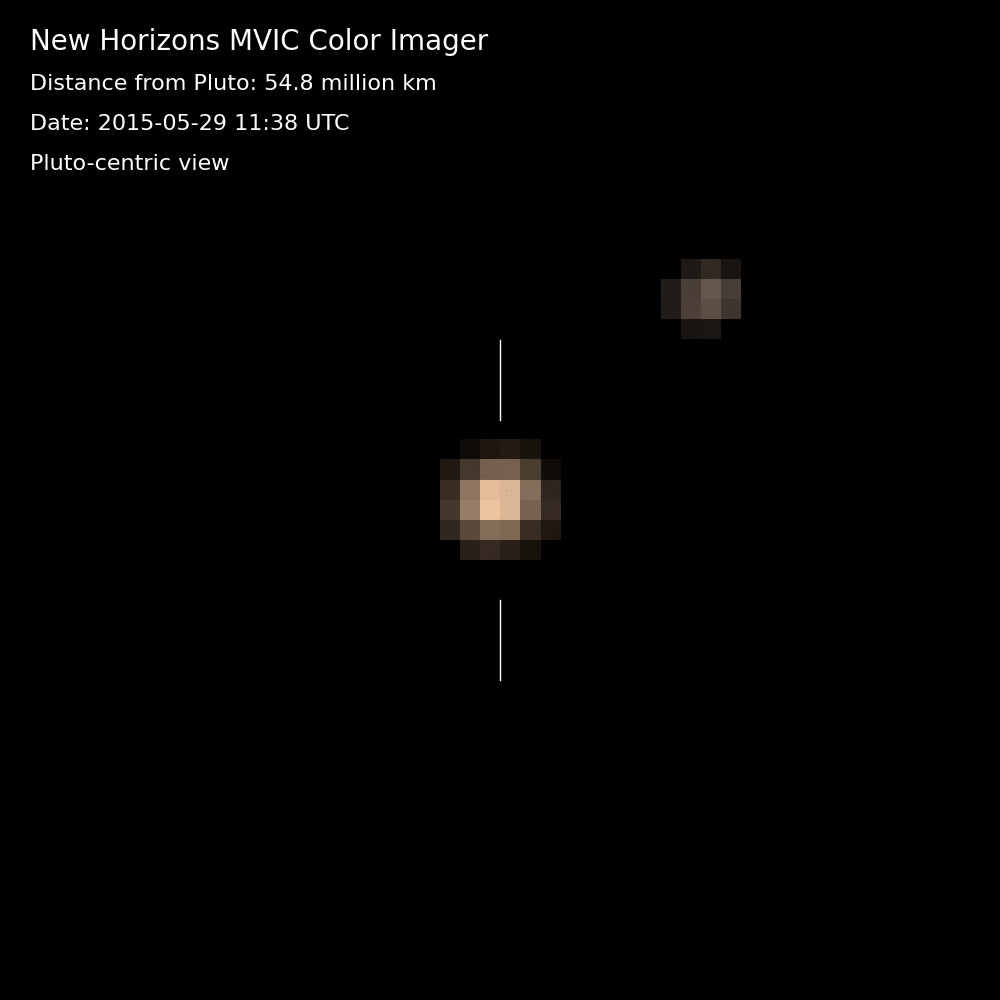

Pluto and Charon in Color: Pluto-Centric View (Animation)

The first color movies from NASA’s New Horizons mission show Pluto and its largest moon, Charon, and the complex orbital dance of the two bodies, known as a double planet. This near-true color movie were assembled from images made in three colors — blue, red and near-infrared — by the Multispectral Visible Imaging Camera on the instrument known as Ralph. The images were taken on nine different occasions from May 29-June 3, 2015.

The movie is “Pluto-centric,” meaning that Charon is shown as it moves in relation to Pluto, which is digitally centered in the movie. (The North Pole of Pluto is at the top.) Pluto makes one turn around its axis every 6 days, 9 hours and 17.6 minutes-the same amount of time that Charon rotates in its orbit. Looking closely at the images in this movie, one can detect a regular shift in Pluto’s brightness-due to the brighter and darker terrains on its differing faces.

Credit: NASA/Johns Hopkins University Applied Physics Laboratory/Southwest Research Institute